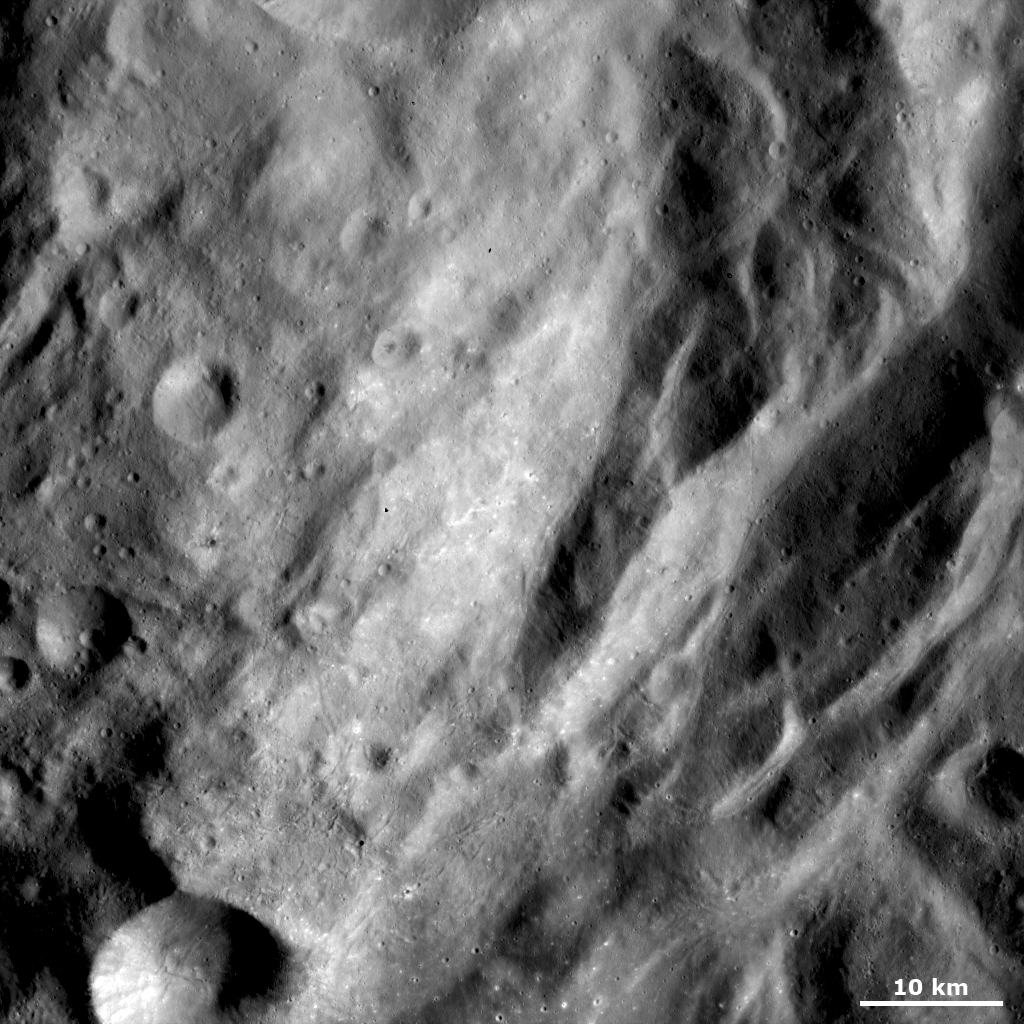

Undulating Terrain in Vesta’s Southern Hemisphere

This Dawn FC (framing camera) image shows some of the undulating terrain in Vesta’s southern hemisphere. This undulating terrain consists of linear, curving hills and depressions, which are most distinct in the right of the image. Many narrow, linear grooves run in various directions across this undulating terrain. There are some craters, less than 1 kilometer (0.6 mile) in diameter, in the bottom of the image. These contain bright material and have bright material surrounding them. There are fewer craters in this image than in images from Vesta’s northern hemisphere; this is because Vesta’s northern hemisphere is generally more cratered than the southern hemisphere.

This image is located in Vesta’s Urbinia quadrangle and the center of the image is 63.0 degrees south latitude, 332.2 degrees east longitude. NASA’s Dawn spacecraft obtained this image with its framing camera on Oct. 25, 2011. This image was taken through the camera’s clear filter. The distance to the surface of Vesta is 700 kilometers (435 miles) and the image has a resolution of about 70 meters (230 feet) per pixel. This image was acquired during the HAMO (high-altitude mapping orbit) phase of the mission.

The Dawn mission to Vesta and Ceres is managed by NASA’s Jet Propulsion Laboratory, a division of the California Institute of Technology in Pasadena, for NASA’s Science Mission Directorate, Washington. UCLA is responsible for overall Dawn mission science. The Dawn framing cameras have been developed and built under the leadership of the Max Planck Institute for Solar System Research, Katlenburg-Lindau, Germany, with significant contributions by DLR German Aerospace Center, Institute of Planetary Research, Berlin, and in coordination with the Institute of Computer and Communication Network Engineering, Braunschweig. The framing camera project is funded by the Max Planck Society, DLR, and NASA/JPL.

Credit: NASA/JPL-Caltech/UCLA/MPS/DLR/IDA